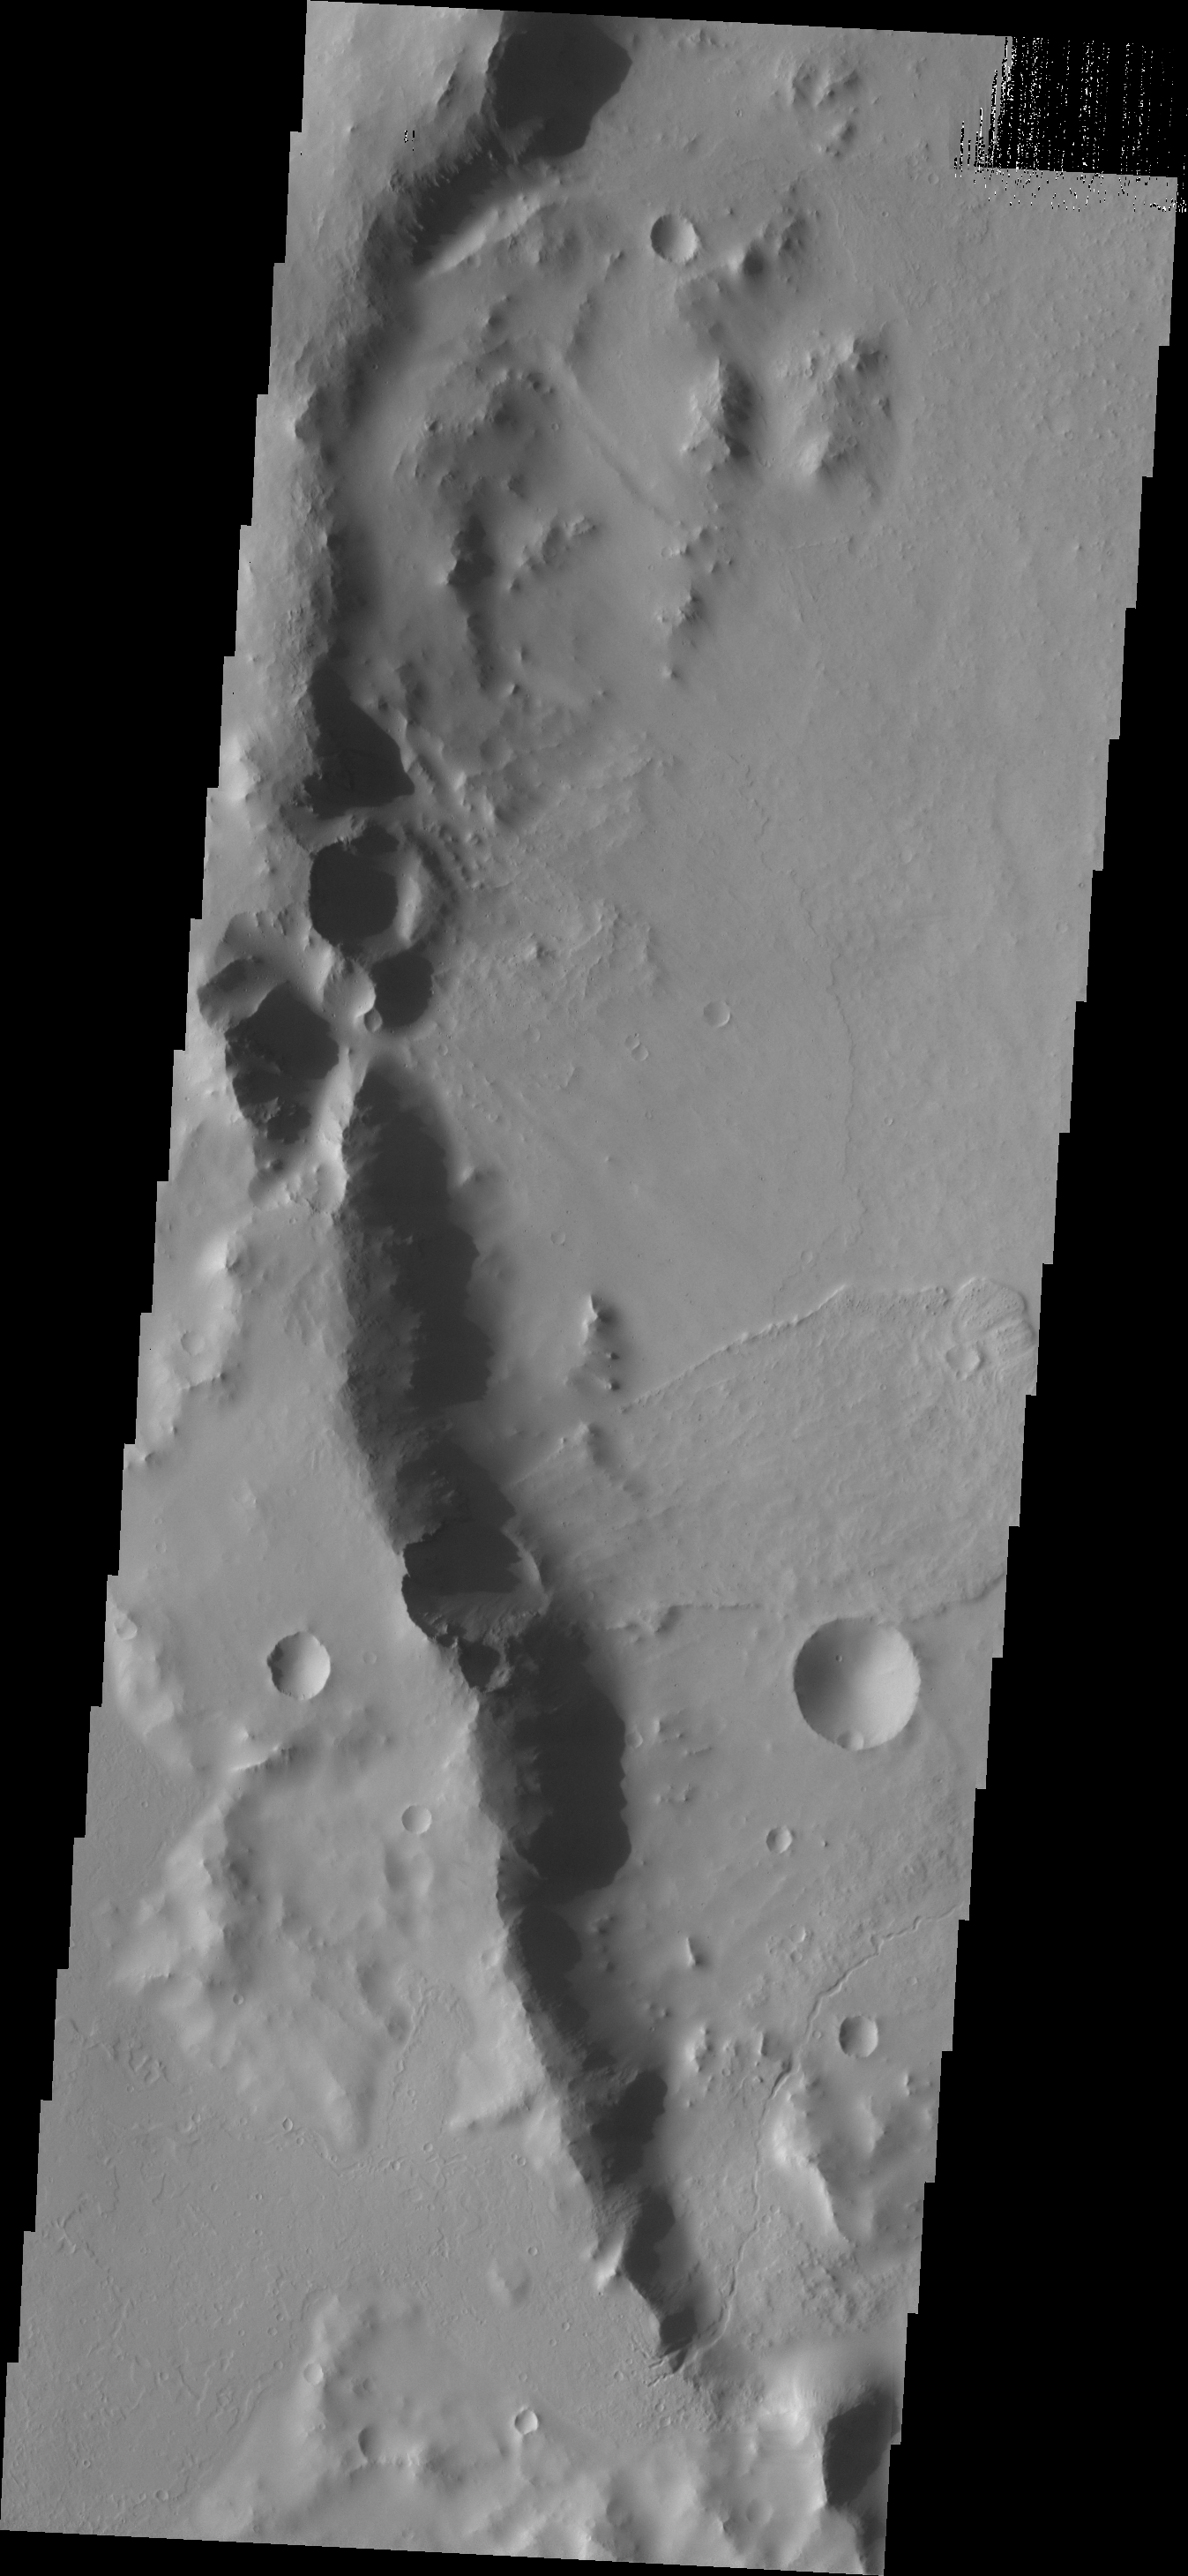

Landslide

A landslide occurred on the rim of Fesenkov Crater, creating the deposit visible in this image.

Credit: NASA/JPL-Caltech/ASU